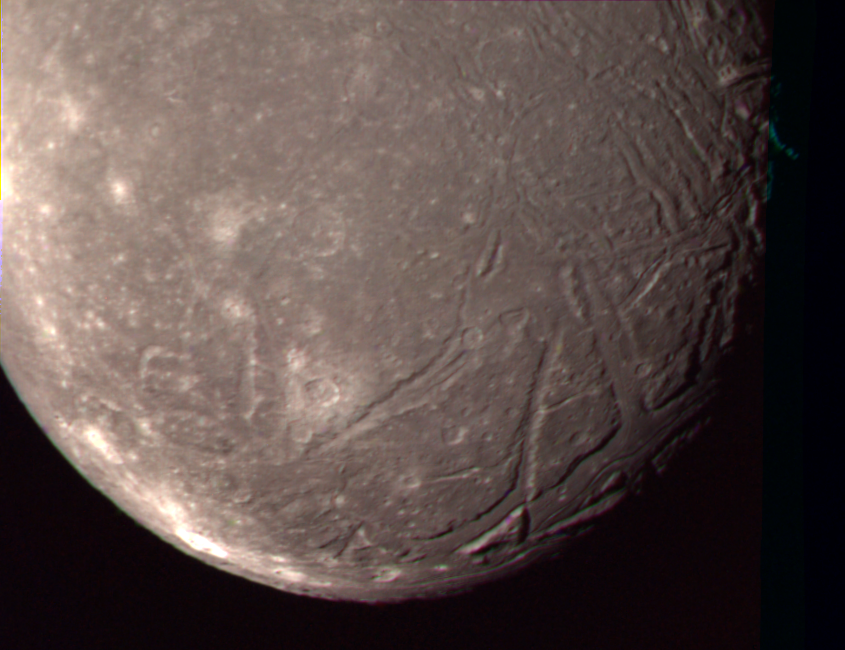

Ariel – Highest Resolution Color Picture

The complex terrain of Ariel is viewed in this image, the best Voyager 2 color picture of the Uranian moon. The individual photos used to construct this composite were taken Jan. 24, 1986, from a distance of 170,000 kilometers (105,000 miles. Voyager captured this view of Ariel’s southern hemisphere through the green, blue and violet filters of the narrow-angle camera; the resolution is about 3 km (2 mi). Most of the visible surface consists of relatively intensely cratered terrain transected by fault scarps and fault-bounded valleys (graben). Some of the largest valleys, which can be seen near the terminator (at right), are partly filled with younger deposits that are less heavily cratered. Bright spots near the limb and toward the left are chiefly the rims of small craters. Most of the brightly rimmed craters are too small to be resolved here, although one about 30 km (20 mi) in diameter can be easily distinguished near the center. These bright-rim craters, though the youngest features on Ariel, probably have formed over a long span of geological time. Although Ariel has a diameter of only about 1,200 km (750 mi), it has clearly experienced a great deal of geological activity in the past. The Voyager project is managed for NASA by the Jet Propulsion Laboratory.

Credit: NASA/JPL